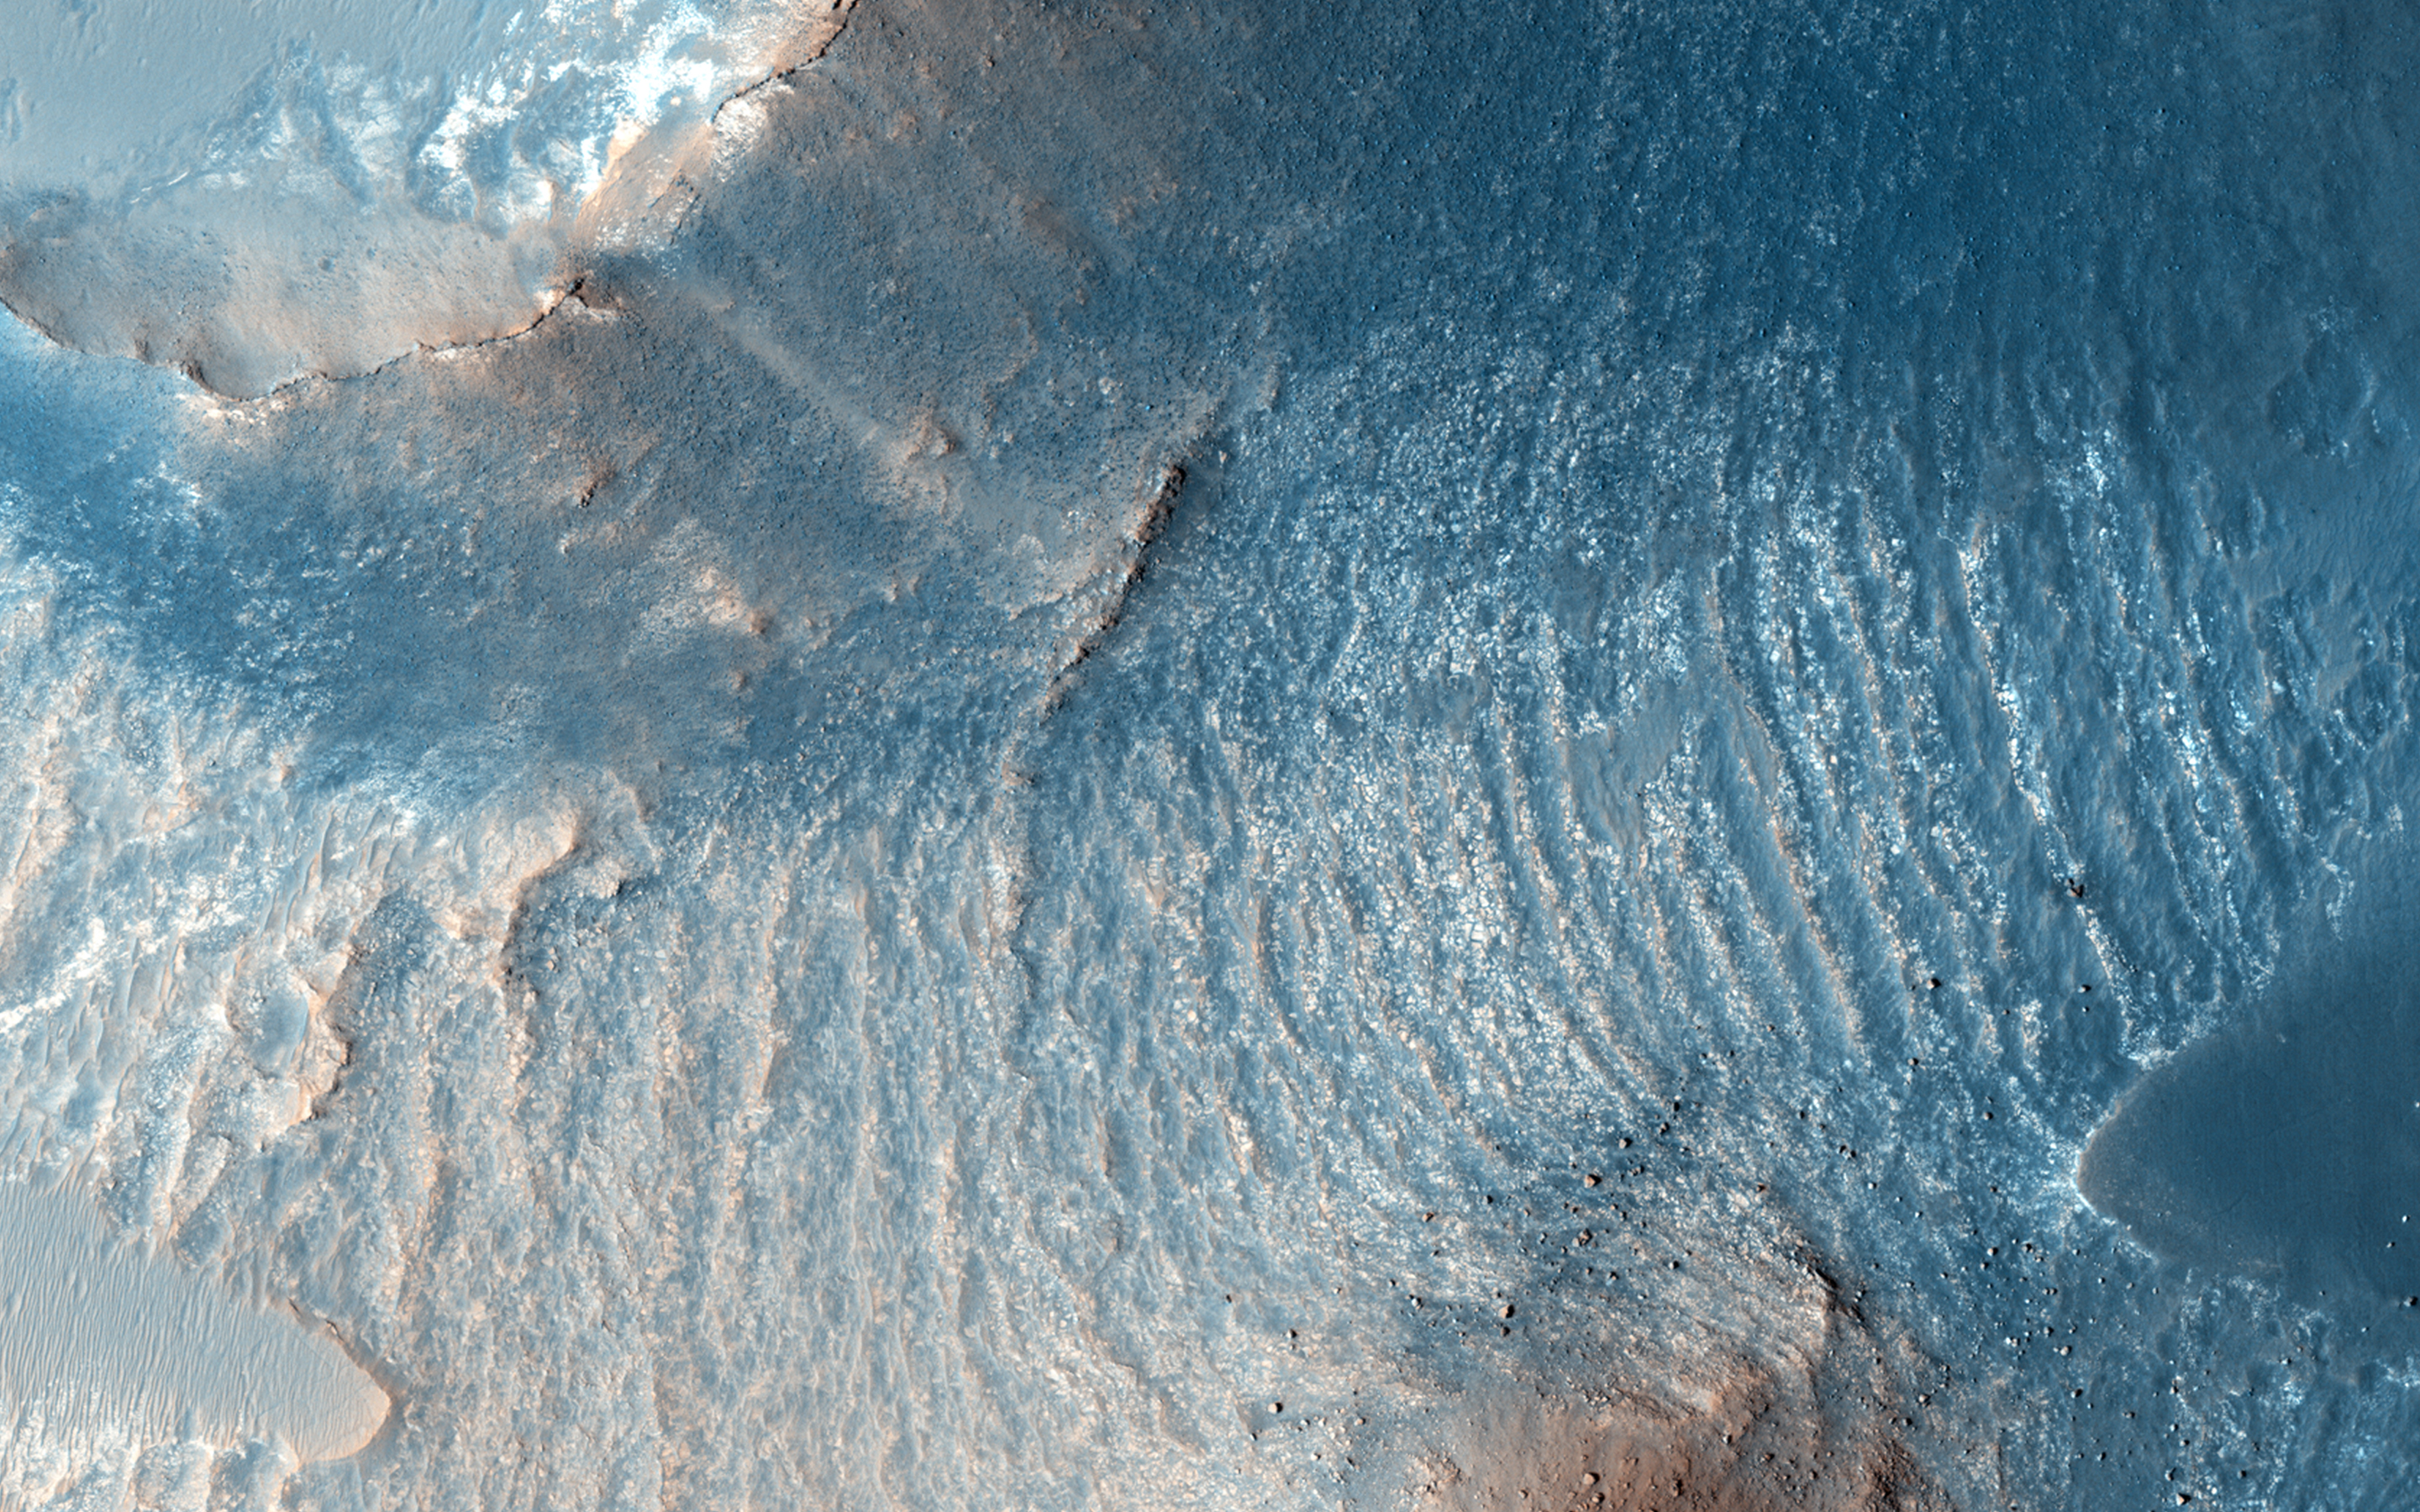

Possible Sulfates in the Northeast Syrtis Major Region

A variety of diverse morphological features are present in this image (21 by 5.5 kilometers) located in the southeastern area of the Nili Fossae region and just northeast of Syrtis Major.

This particular region has been studied intensely due to the presence of volcanics from Syrtis Major and impact ejecta from the Isidis Basin. The region is rich in unaltered mafic deposits, in contact with diverse altered deposits rich in clays, carbonates, and sulfates. These deposits make the Nili Fossae region one of the most colorful regions on Mars, which is most distinctive in infrared color composites (IRB). HiRISE IRB color aids in chemical and mineral-type mapping, especially when correlated with other MRO instruments such as CRISM.

In this infrared color close-up image (2.6 by 1.2 kilometers), we can see a mesa, along with aeolian dunes and yellow-colored deposits. A mesa is a flat, steep-sloped hill, which was likely eroded by a combination of wind-driven and landslide processes. These are often formed due to differing rock compositions, which vary in their resistance to erosion, e.g., a weaker and softer rock, such as sediments, lies beneath a stronger and more resistant rock. The flat top surfaces of mesas, termed the “cap” rock, are relatively erosion-resistant rock types, such as igneous lavas or intrusive sills. The looser, yellowish deposits that underlie the cap rock contrast nicely with the purplish-blue cap rock.

Another closeup (0.7 by 1.2 kilometer) shows an area just north of the mesa that is particularly distinct in this IRB color. Based on a corresponding CRISM image providing spectral data, there is some exposed bedrock in the area that likely contains salt-bearing rocks.

This is a stereo pair with ESP_041115_1975.

The University of Arizona, Tucson, operates HiRISE, which was built by Ball Aerospace & Technologies Corp., Boulder, Colo. NASA’s Jet Propulsion Laboratory, a division of the California Institute of Technology in Pasadena, manages the Mars Reconnaissance Orbiter Project for NASA’s Science Mission Directorate, Washington.

Credit: NASA/JPL-Caltech/Univ. of Arizona